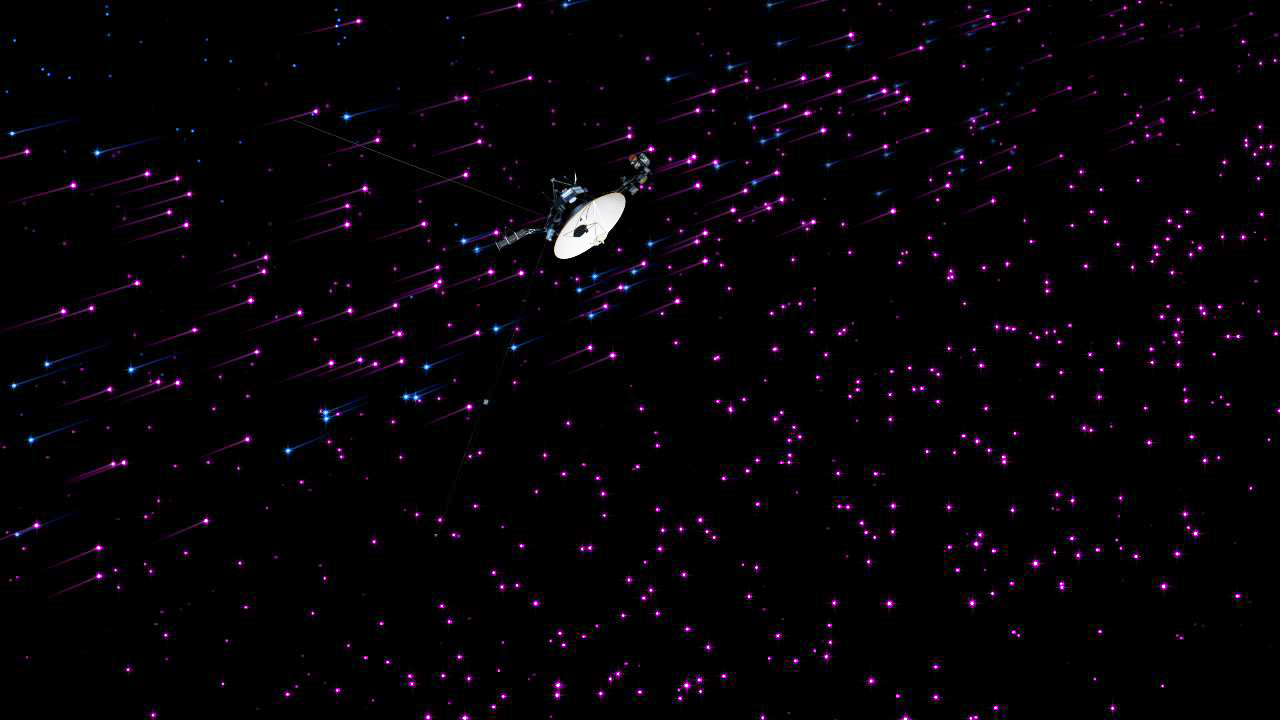

Voyager 1 Explores the “Magnetic Highway”

This still image and set of animations show NASA’s Voyager 1 spacecraft exploring a new region in our solar system called the “magnetic highway.” In this region, the sun’s magnetic field lines are connected to interstellar magnetic field lines, allowing particles from inside the heliosphere to zip away and particles from interstellar space to zoom in.

Before Voyager 1 reached the magnetic highway, charged particles bounced around in all directions, as if trapped on local roads inside the heliosphere, as shown in the first scene. The pink particles are the lower-energy charged particles that originate from inside the heliosphere, which is the bubble of charged ions surrounding our sun. The second scene shows Voyager entering the highway region, where inside (pink) particles zip away and particles from interstellar space (blue) stream in. These interstellar particles are called cosmic ray particles and have more energy than the inside particles. In the third scene, further travel through the magnetic highway means that all of the inside particles are leaving and the population of outside particles is much higher. The cosmic ray particles rapidly fill this new region to the same level as outside and speed in all directions. The fourth scene shows the point at which all of the inside particles have zipped out, leaving an area dominated by cosmic rays from outside.

These animations are based on data from Voyager 1’s cosmic ray instrument. These particles are invisible to the human eye and less populous, but are visualized here in exaggerated populations.

The Voyager spacecraft were built and continue to be operated by NASA’s Jet Propulsion Laboratory, in Pasadena, Calif. Caltech manages JPL for NASA. The Voyager missions are a part of NASA’s Heliophysics System Observatory, sponsored by the Heliophysics Division of the Science Mission Directorate at NASA Headquarters in Washington.

Credit: NASA/JPL-Caltech